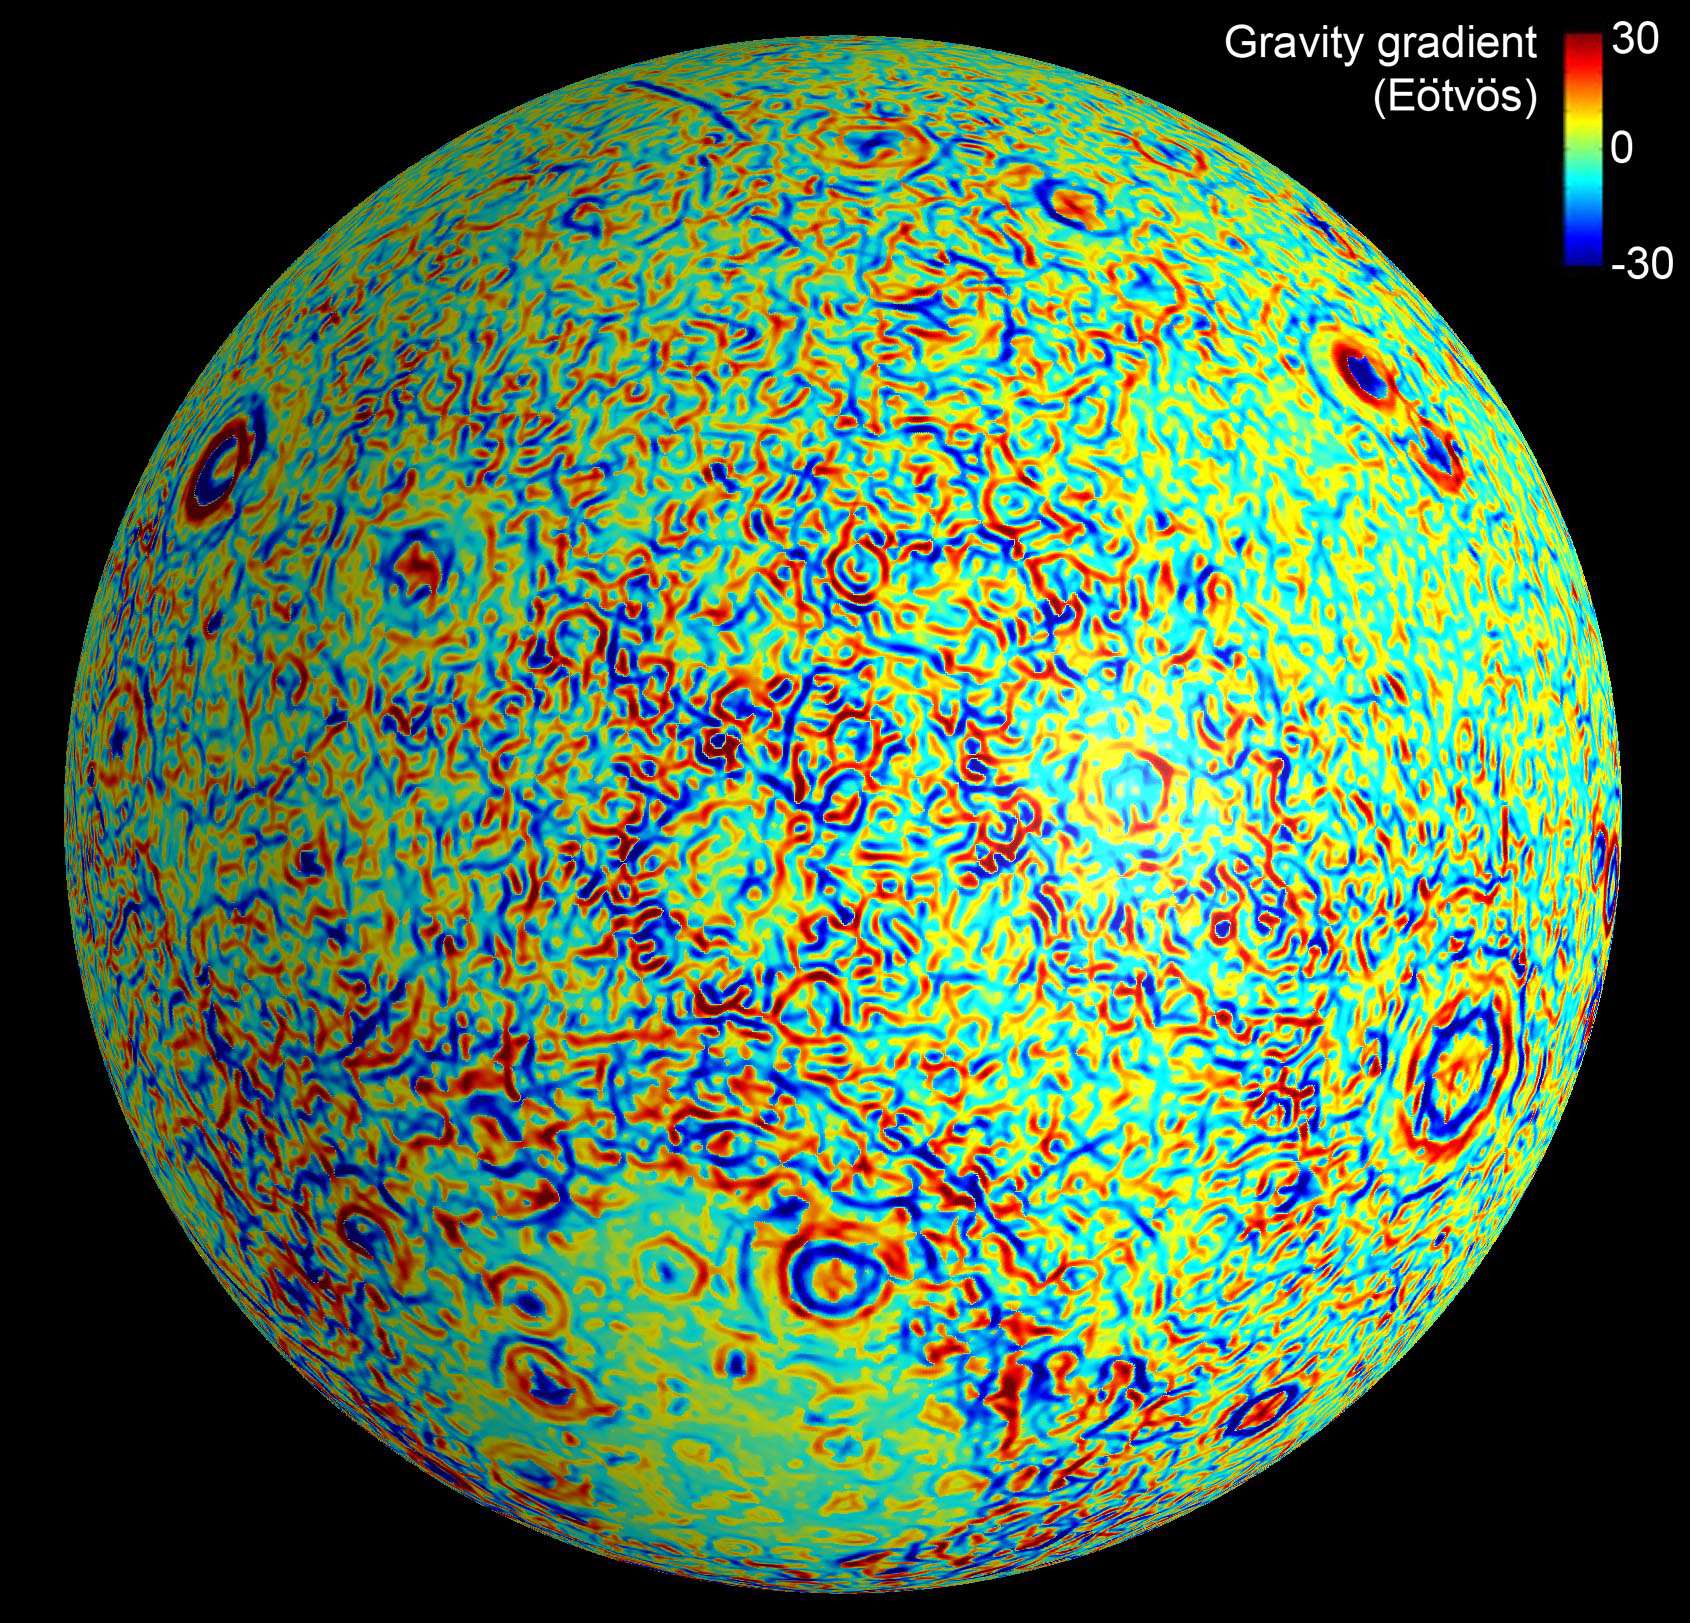

Lunar Gravity Gradients

This moon map shows the gravity gradients calculated by NASA’s GRAIL mission. Red and blue correspond to stronger gravity gradients.

NASA’s Jet Propulsion Laboratory in Pasadena, Calif., manages the GRAIL mission for NASA’s Science Mission Directorate in Washington. The Massachusetts Institute of Technology, Cambridge, is home to the mission’s principal investigator, Maria Zuber. GRAIL is part of the Discovery Program managed at NASA’s Marshall Space Flight Center in Huntsville, Ala. Lockheed Martin Space Systems in Denver built the spacecraft. The California Institute of Technology in Pasadena manages JPL for NASA.

Credit: NASA/JPL-Caltech/CSM